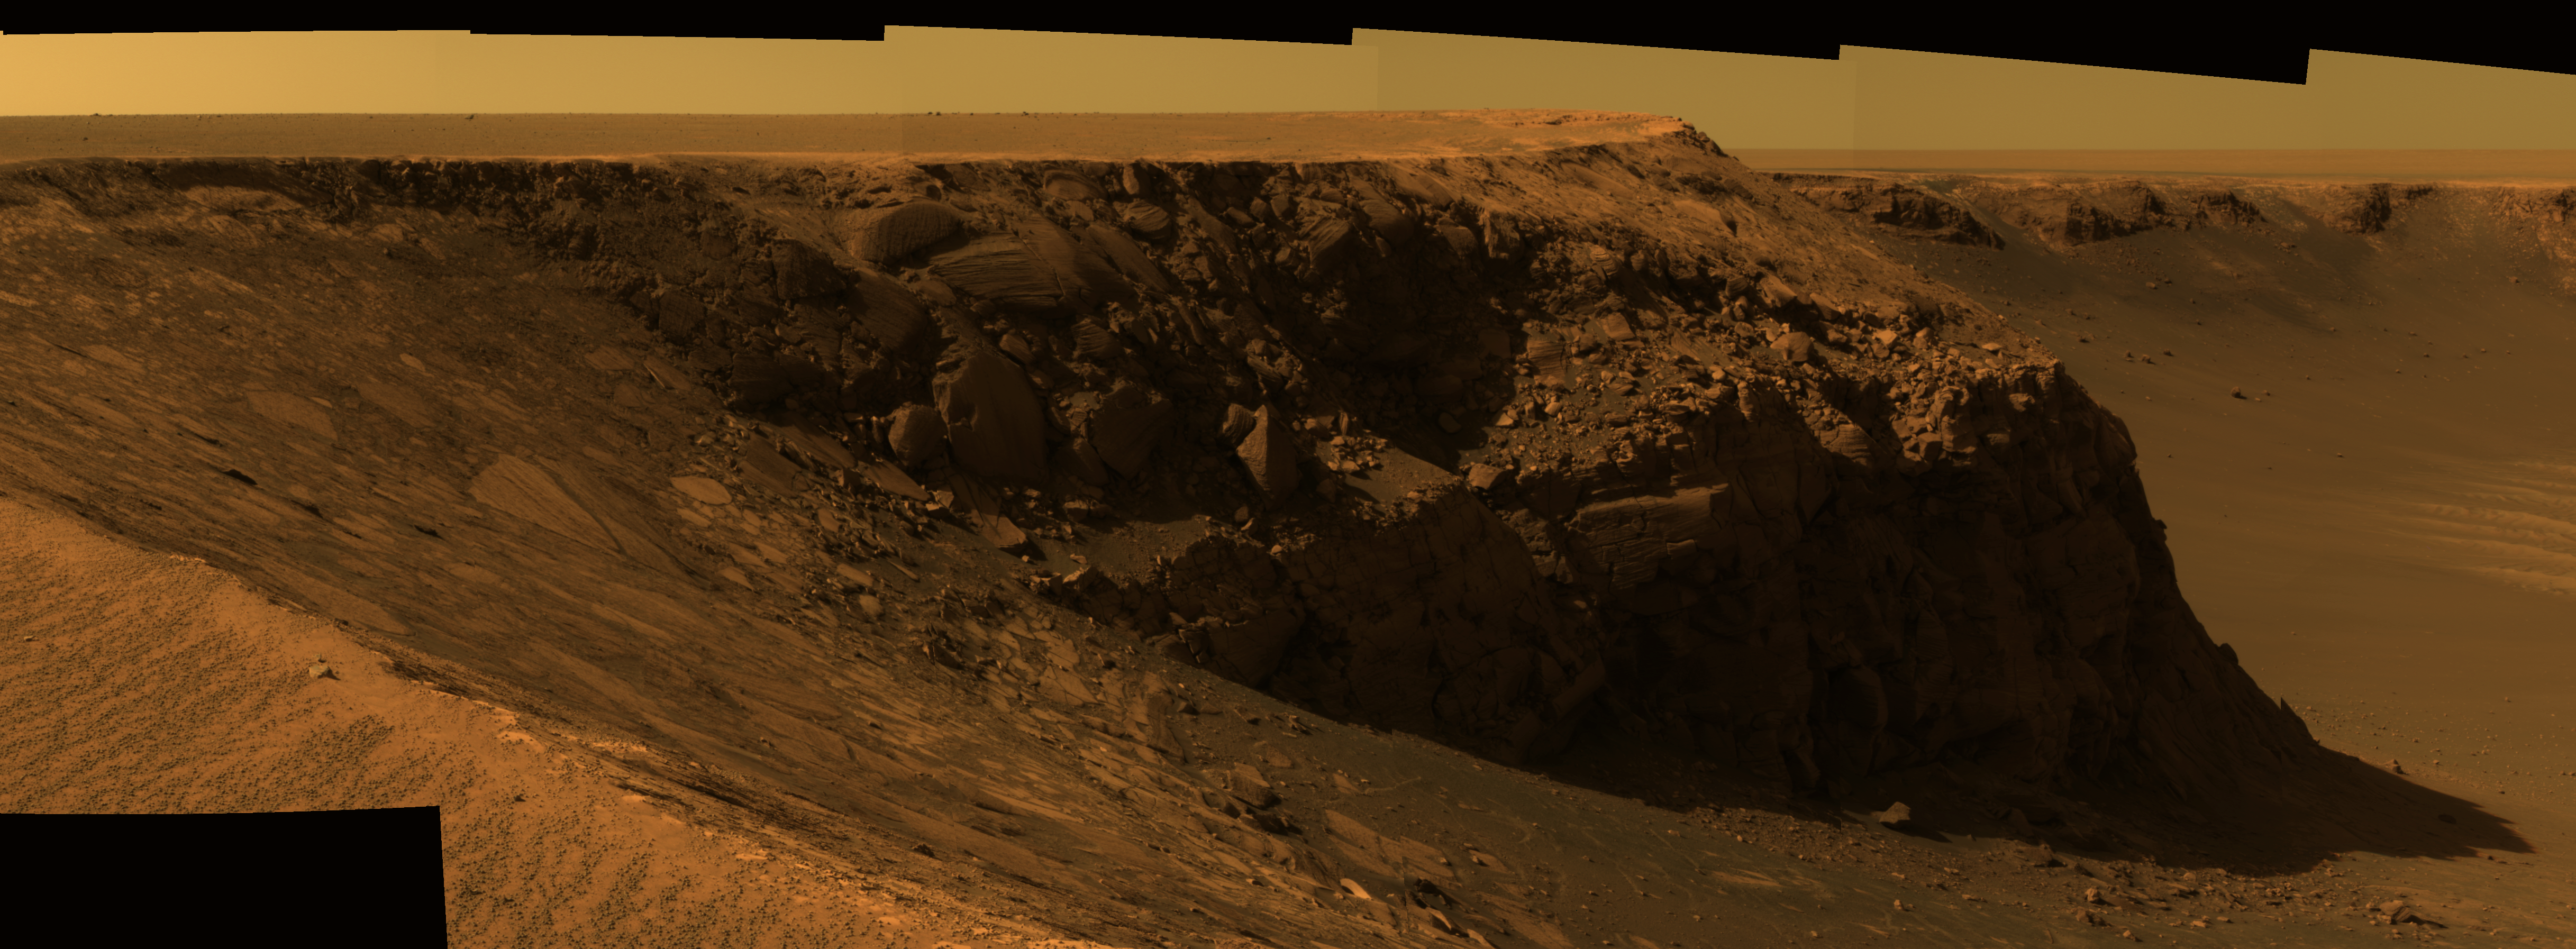

View of ‘Cape St. Mary’ from ‘Cape Verde’

As part of its investigation of “Victoria Crater,” NASA’s Mars Exploration Rover Opportunity examined a promontory called “Cape St. Mary” from the from the vantage point of “Cape Verde,” the next promontory counterclockwise around the crater’s deeply scalloped rim. This view of Cape St. Mary combines several exposures taken by the rover’s panoramic camera into an approximately true-color mosaic.

The upper portion of the crater wall contains a jumble of material tossed outward by the impact that excavated the crater. This vertical cross-section through the blanket of ejected material surrounding the crater was exposed by erosion that expanded the crater outward from its original diameter, according to scientists’ interpretation of the observations. Below the jumbled material in the upper part of the wall are layers that survive relatively intact from before the crater-causing impact. Near the base of the Cape St. Mary cliff are layers with a pattern called “crossbedding,” intersecting with each other at angles, rather than parallel to each other. Large-scale crossbedding can result from material being deposited as wind-blown dunes.

The images combined into this mosaic were taken during the 970th Martian day, or sol, of Opportunity’s Mars-surface mission (Oct. 16, 2006). The panoramic camera took them through the camera’s 750-nanometer, 530-nanometer and 430-nanometer filters.

Credit: NASA/JPL-Caltech/Cornell